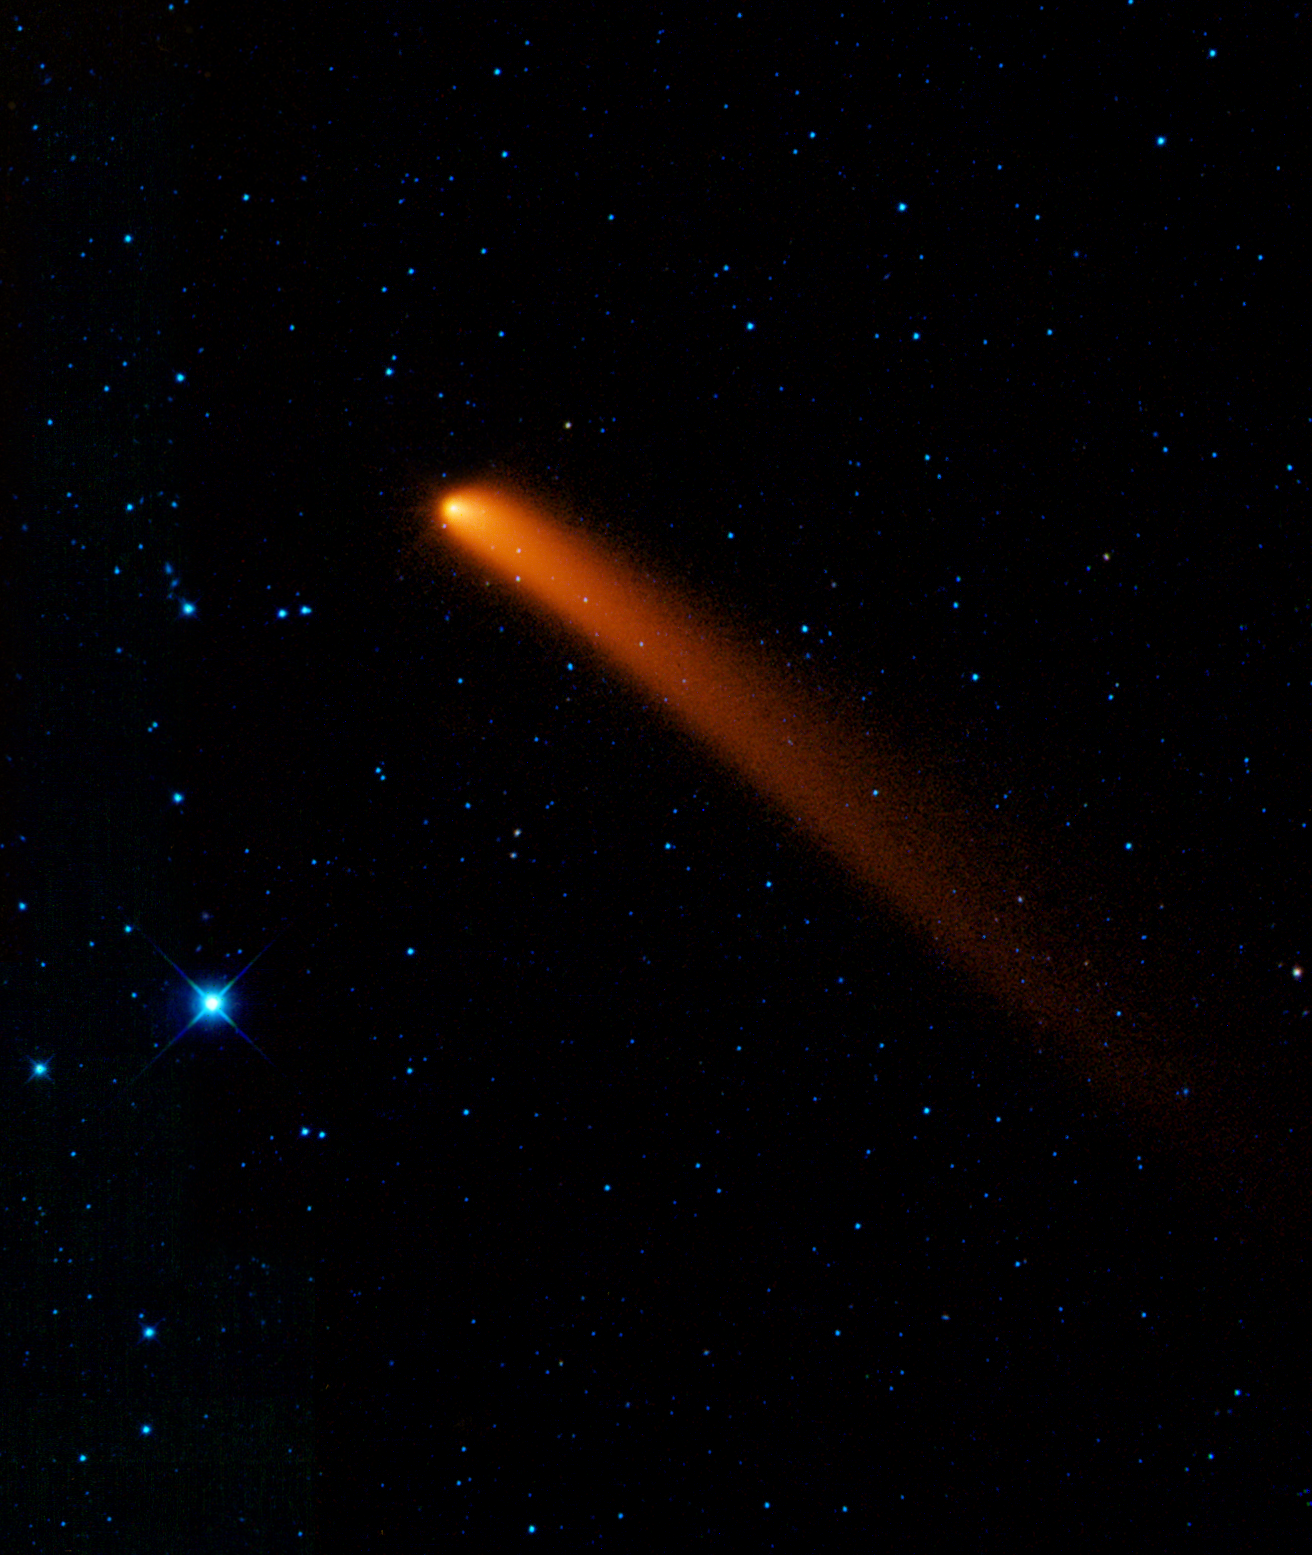

Visitor from Deep Space

Comet Siding Spring appears to streak across the sky like a superhero in this new infrared image from NASA’s Wide-field Infrared Survey Explorer, or WISE. The comet, also known as C/2007 Q3, was discovered in 2007 by observers in Australia.

The snowball-like mass of ice and dust spent billions of years orbiting in the deep freeze of the Oort Cloud, a spherical cloud of comets surrounding our solar system. At some point, it got knocked out of this orbit and onto a course that brings it closer to the sun. On October 7, 2009, it passed as close as 1.2 astronomical units from Earth and 2.25 astronomical units from the sun (an astronomical unit is the distance between the sun and Earth). Now, the comet is leaving the warmer, more hospitable neighborhood of the solar system and heading back out to chillier parts.

In this view, longer wavelengths of infrared light are red and shorter wavelengths are blue. The comet appears red because it is more than ten times colder than the surrounding stars, for example, the bright blue star in the foreground. Colder objects give off more of their light at longer wavelengths. An ice cube, for example, pours out a larger fraction of its light at longer infrared wavelengths than a cup of hot tea emits.

A comet like this one can be thought of as a time capsule leftover from the formation of our solar system 4.5 billion years ago. After spending most of its long, lonely life in the darkest, coldest parts of our solar system, it warms up as it approaches the sun. The sunlight causes it to shed ices and dust in a long tail that trails behind it.

Comet Siding Spring, having experienced this “spring” awakening, is glowing in infrared light that WISE can see. Once it moves too far from the sun’s warmth and light, it will disappear from view for the foreseeable future.

Astronomers will use these measurements to learn about the comet’s size, composition, reflectivity, and the size and makeup of the dust particles in its coma (the hazy cloud surrounding its nucleus) and its tail. WISE data on this and other comets will help unlock clues that lay within these icy time capsules, teaching us about our solar system’s evolution.

In this image, 3.4-micron light is colored blue; 4.6-micron light is green; 12-micron light is orange; and 22-micron light is red. It was taken on Jan. 10, 2010.

NASA’s Jet Propulsion Laboratory, Pasadena, Calif., manages the Wide-field Infrared Survey Explorer for NASA’s Science Mission Directorate, Washington. The mission’s principal investigator, Edward Wright, is at UCLA. The mission was competitively selected under NASA’s Explorers Program managed by the Goddard Space Flight Center, Greenbelt, Md. The science instrument was built by the Space Dynamics Laboratory, Logan, Utah, and the spacecraft was built by Ball Aerospace & Technologies Corp., Boulder, Colo. Science operations and data processing take place at the Infrared Processing and Analysis Center at the California Institute of Technology in Pasadena. Caltech manages JPL for NASA.

Credit: NASA/JPL-Caltech/UCLA